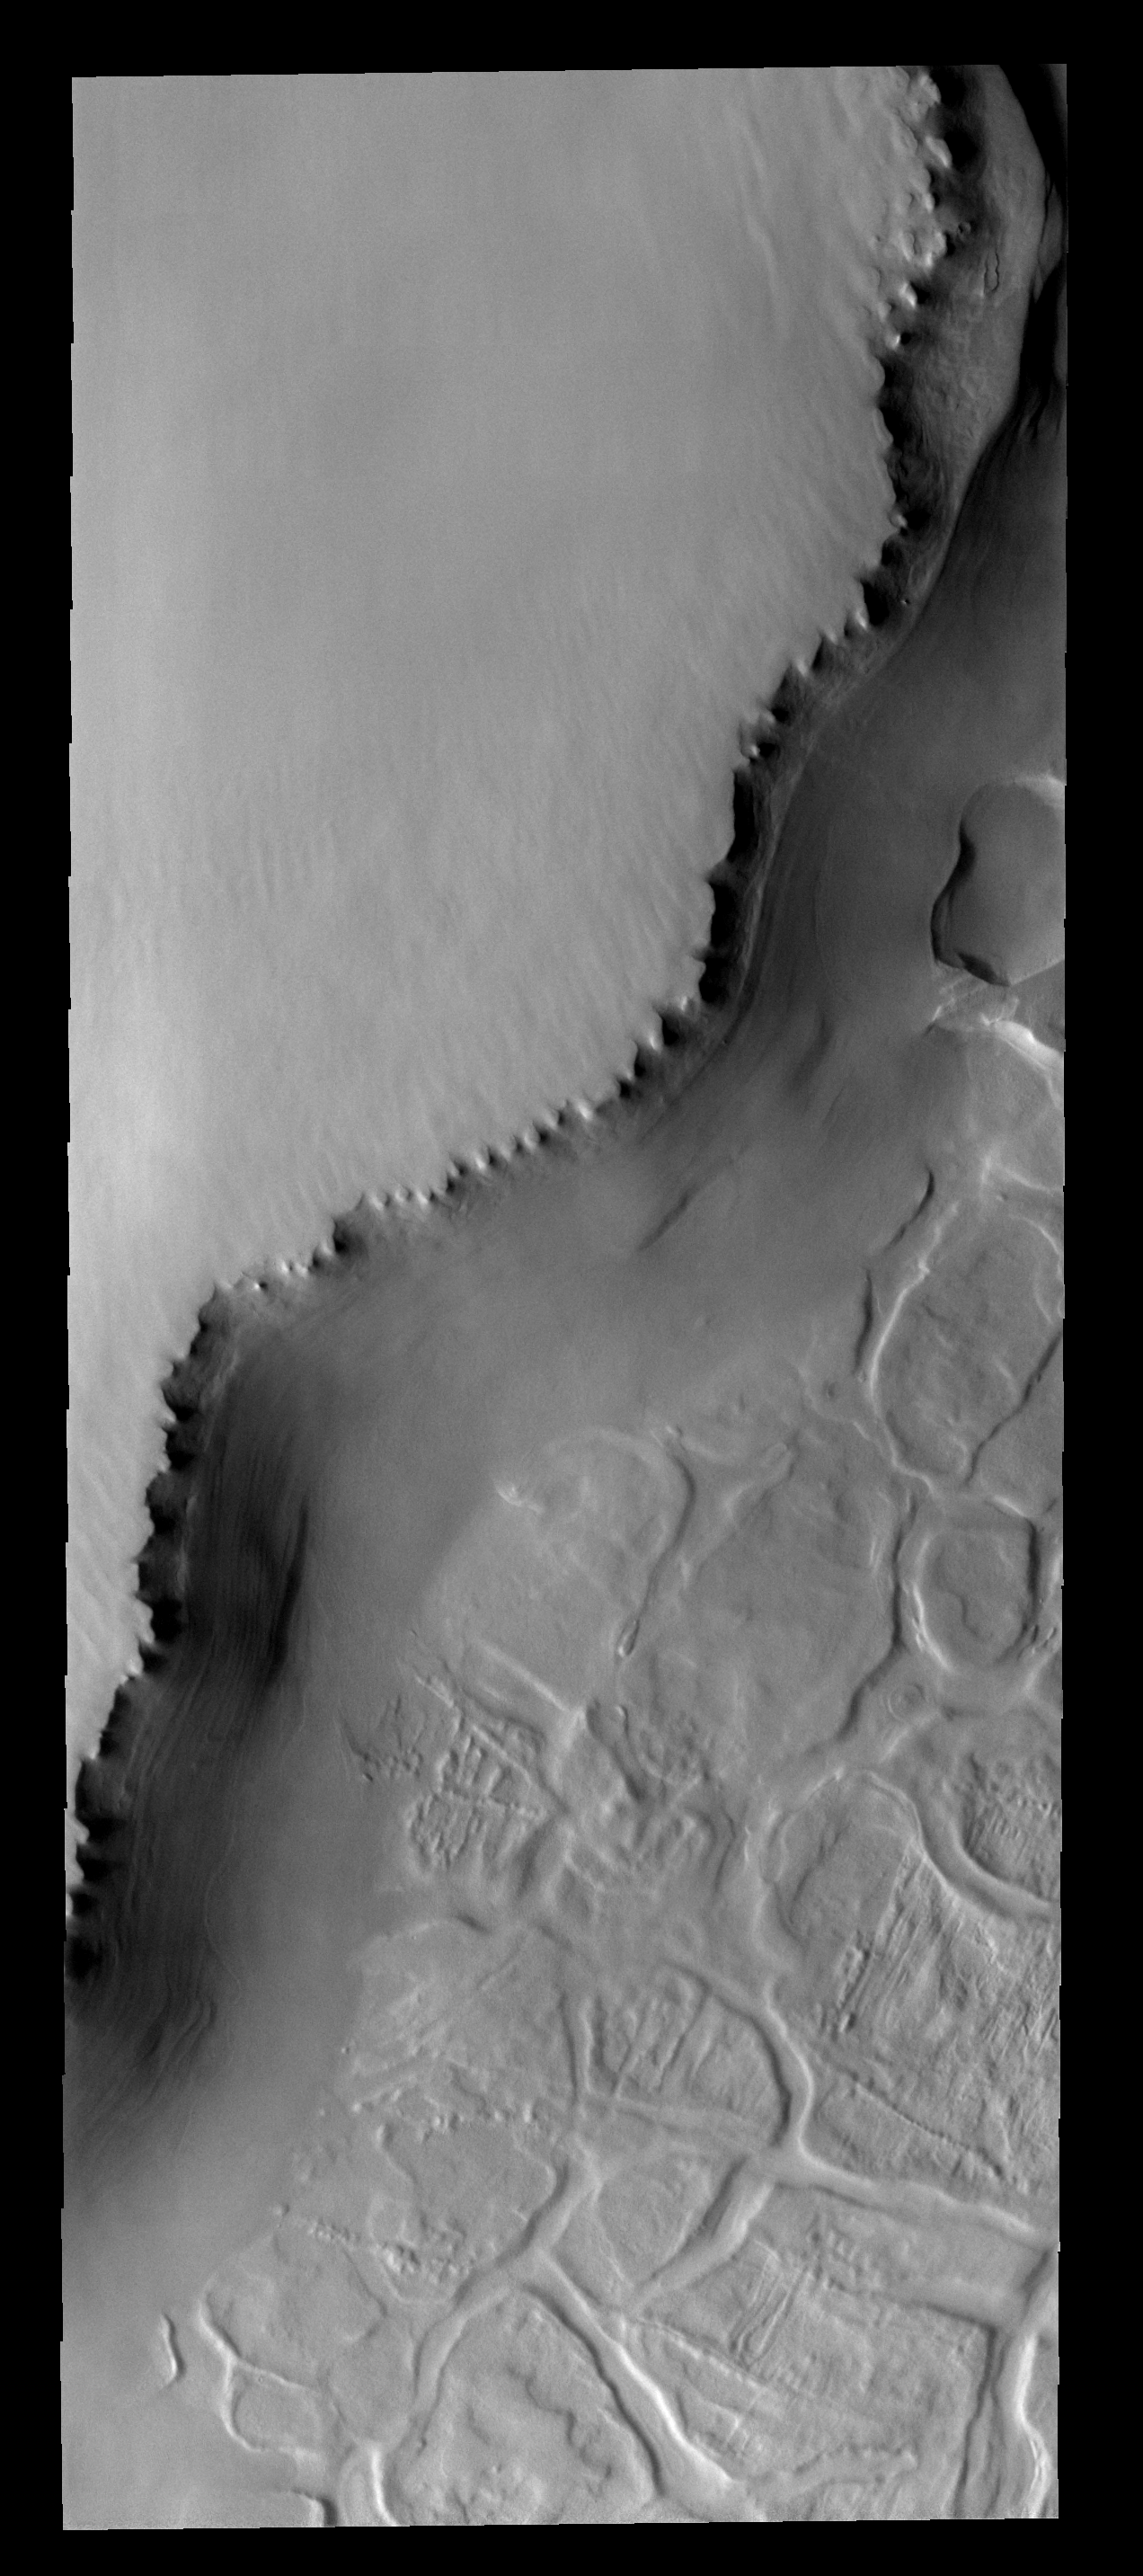

Polar Margin

The unusual surface pattern exists at the margin of the north polar layered deposit.

Image information: VIS instrument. Latitude 81.1N, Longitude 299.2E. 20 meter/pixel resolution.

Please see the THEMIS Data Citation Note for details on crediting THEMIS images.

Note: this THEMIS visual image has not been radiometrically nor geometrically calibrated for this preliminary release. An empirical correction has been performed to remove instrumental effects. A linear shift has been applied in the cross-track and down-track direction to approximate spacecraft and planetary motion. Fully calibrated and geometrically projected images will be released through the Planetary Data System in accordance with Project policies at a later time.

NASA’s Jet Propulsion Laboratory manages the 2001 Mars Odyssey mission for NASA’s Office of Space Science, Washington, D.C. The Thermal Emission Imaging System (THEMIS) was developed by Arizona State University, Tempe, in collaboration with Raytheon Santa Barbara Remote Sensing. The THEMIS investigation is led by Dr. Philip Christensen at Arizona State University. Lockheed Martin Astronautics, Denver, is the prime contractor for the Odyssey project, and developed and built the orbiter. Mission operations are conducted jointly from Lockheed Martin and from JPL, a division of the California Institute of Technology in Pasadena.

Credit: NASA/JPL/ASU